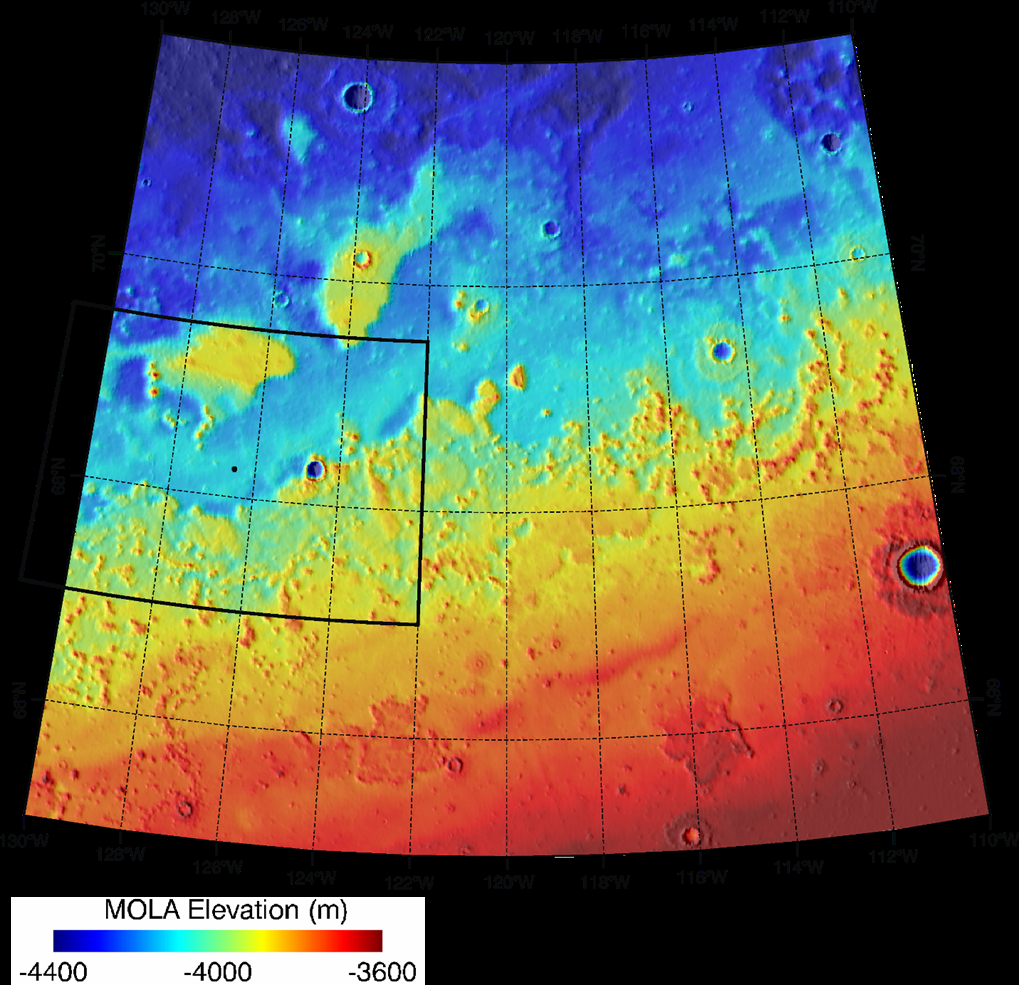

Topographical Context of Phoenix Landing Region

Color coding indicates the topography in this map of the region of Mars from 65 to 72 degrees north latitude and from 230 to 250 degrees east longitude. This area was designated “Region D” in the process of evaluating potential landing sites for NASA’s Phoenix Mars Lander. The location chosen for safe landing sites is within the box bordered with a heavy black line along the western boundary of this region.

Elevation in the region varies from about 3,600 meters (11,800 feet) to 4,400 meters (14,400 feet) below the zero reference point for Martian surface elevation. The topographical information is from the Mars Orbiter Laser Altimeter on NASA’s Mars Global Surveyor orbiter.

Photojournal Note: As planned, the Phoenix lander, which landed May 25, 2008 23:53 UTC, ended communications in November 2008, about six months after landing, when its solar panels ceased operating in the dark Martian winter.

Credit: NASA/JPL-Caltech/Washington Univ. St. Louis/Univ. of Arizona